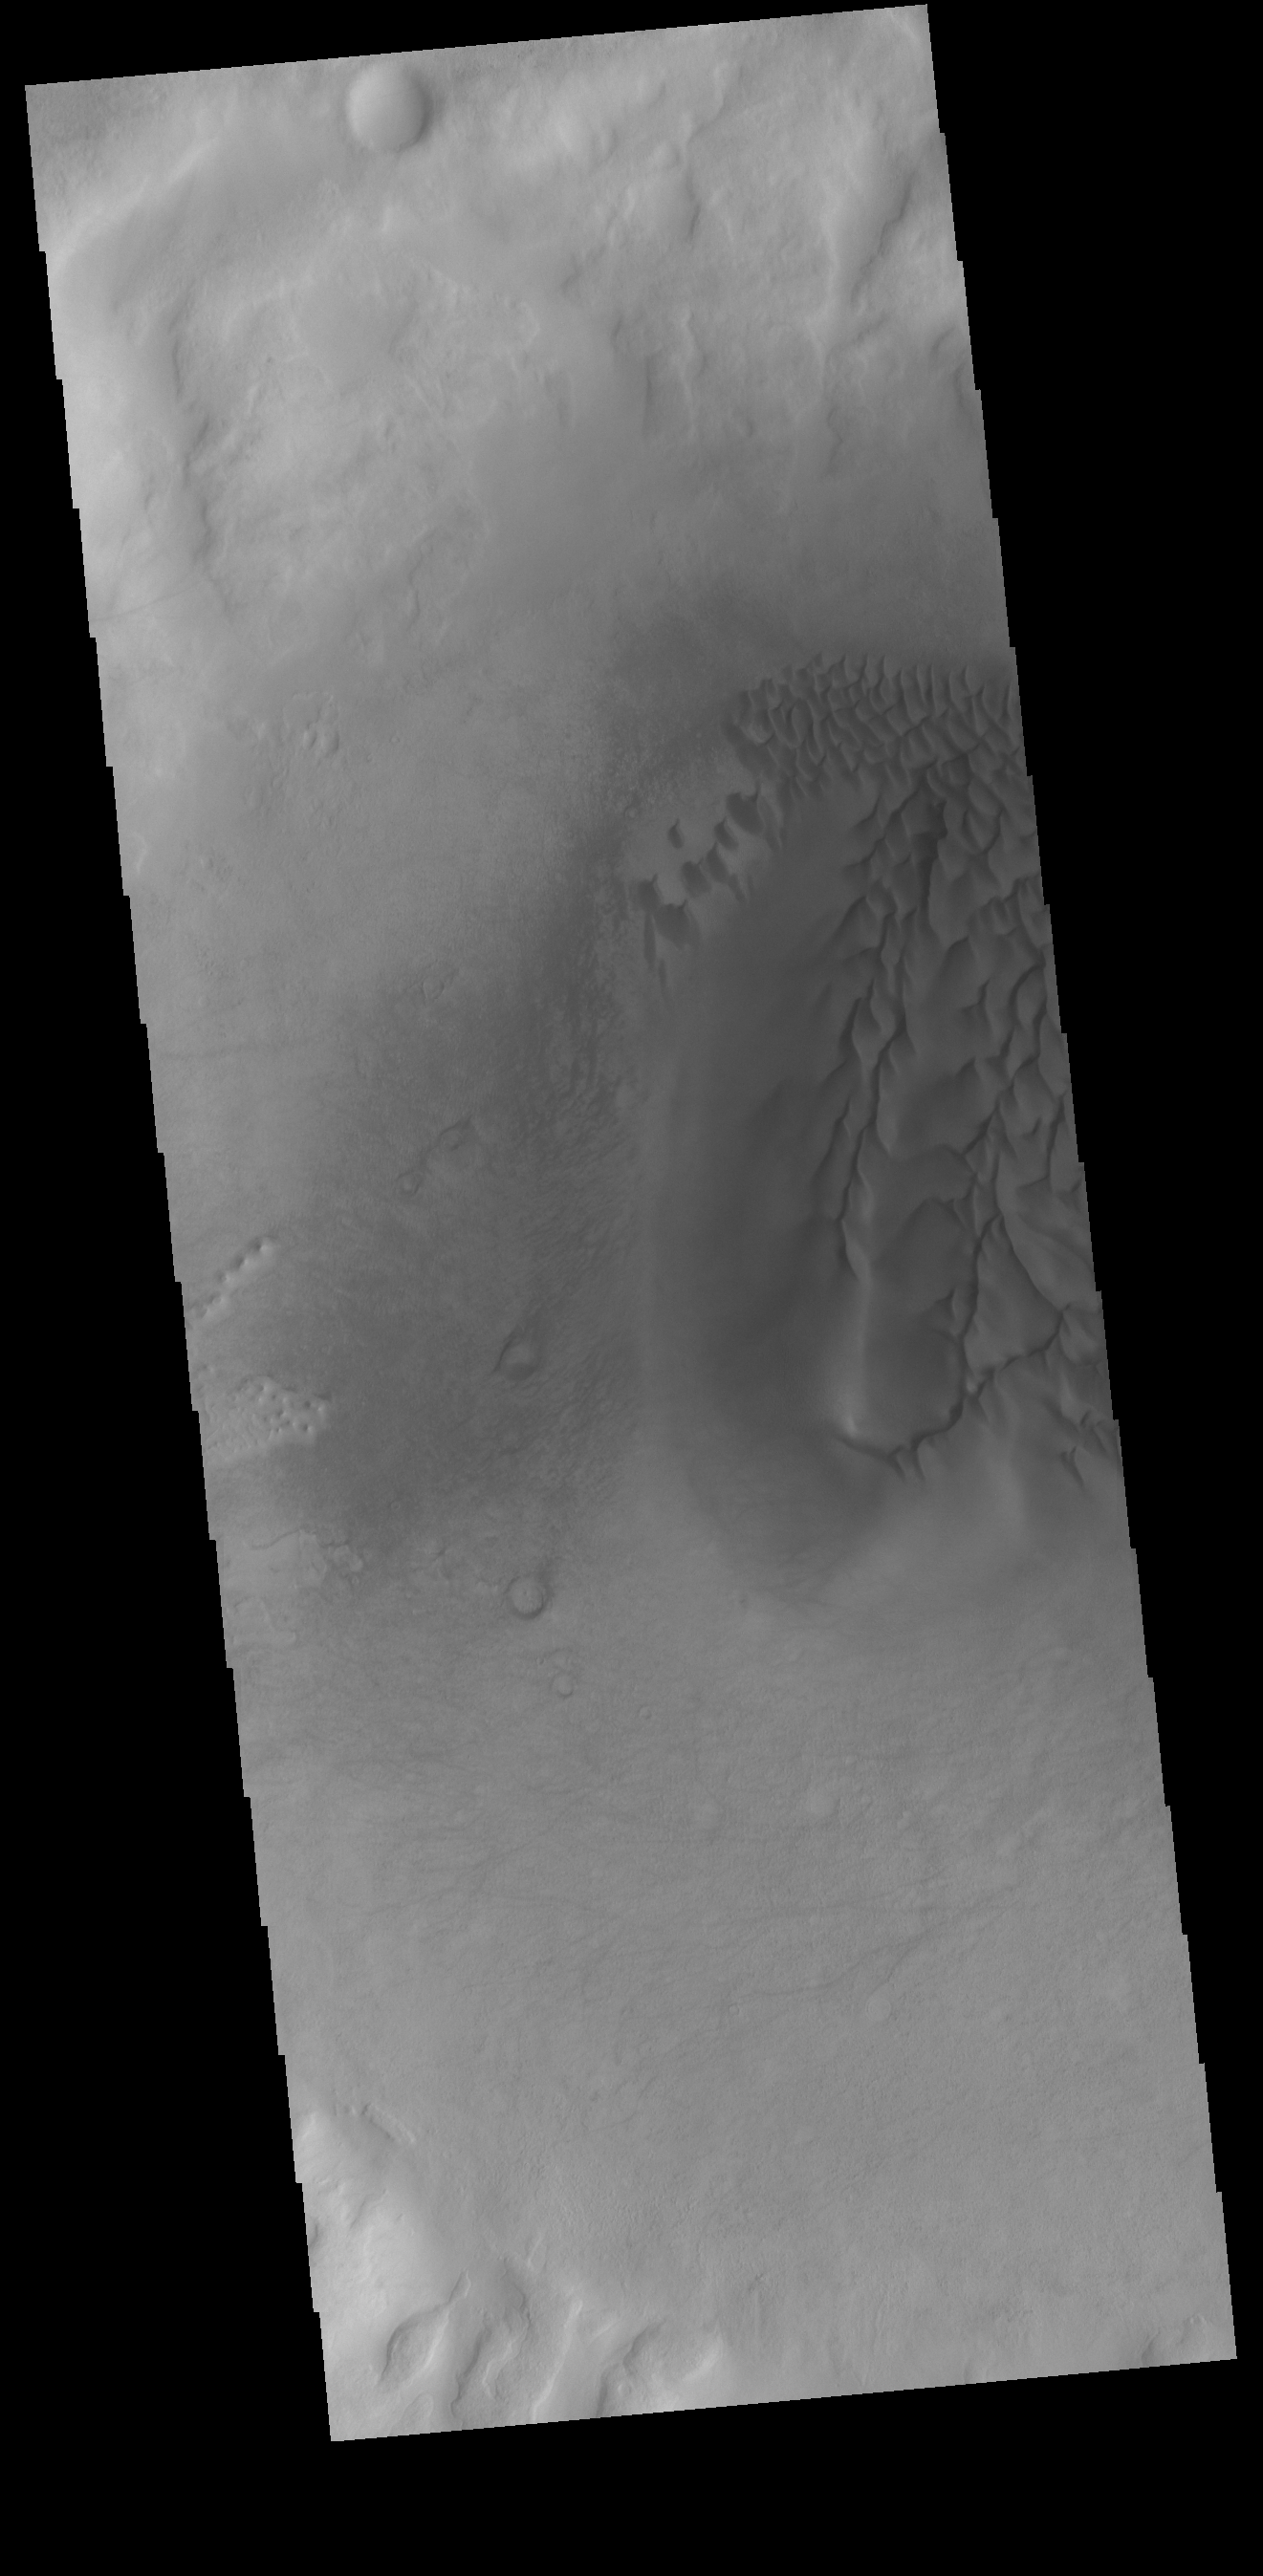

Crater Dunes

Sand dunes cover part of the floor of this unnamed crater in Noachis Terra.

Credit: NASA/JPL-Caltech/ASU